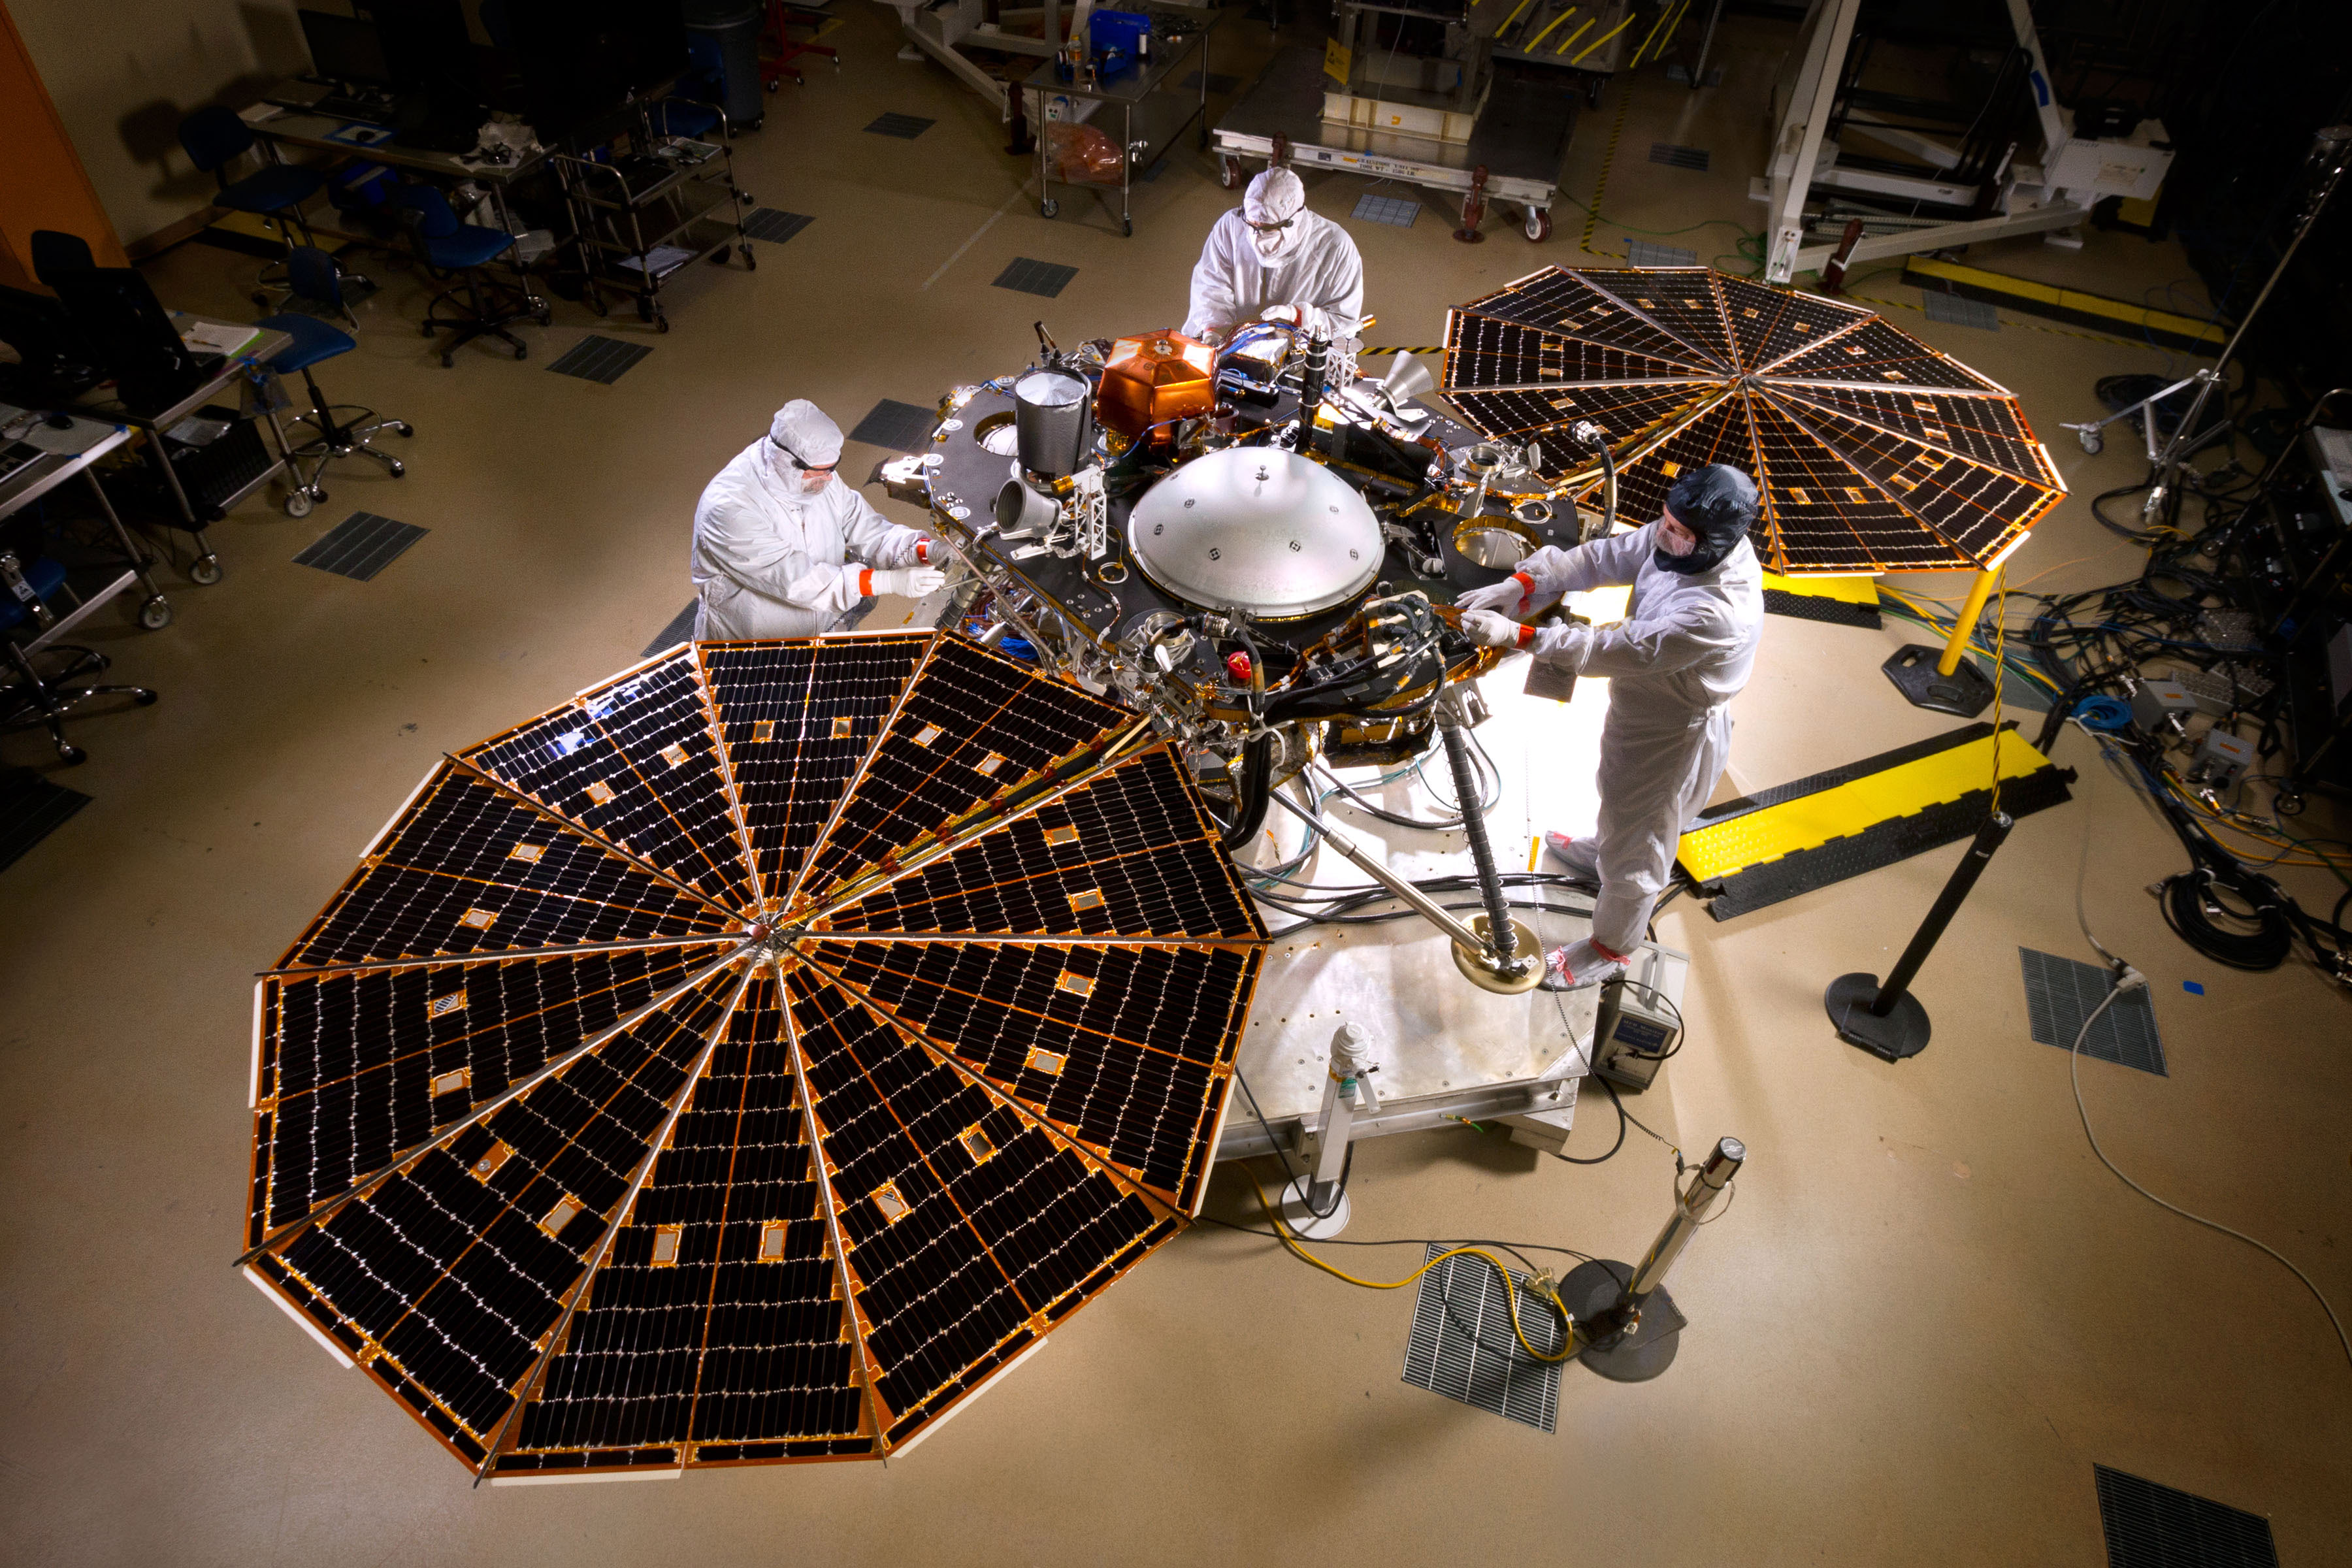

InSight Lander in Mars-Surface Configuration

The solar arrays on NASA’s InSight lander are deployed in this test inside a clean room at Lockheed Martin Space Systems, Denver. This configuration is how the spacecraft will look on the surface of Mars. The image was taken on April 30, 2015.

InSight, for Interior Exploration Using Seismic Investigations, Geodesy and Heat Transport, is scheduled for launch in March 2016 and landing in September 2016. It will study the deep interior of Mars to advance understanding of the early history of all rocky planets, including Earth.

The InSight Project is managed by NASA’s Jet Propulsion Laboratory, Pasadena, California, for the NASA Science Mission Directorate, Washington. InSight is part of NASA’s Discovery Program, which is managed by NASA’s Marshall Space Flight Center in Huntsville, Alabama.

Credit: NASA/JPL-Caltech/Lockheed Martin